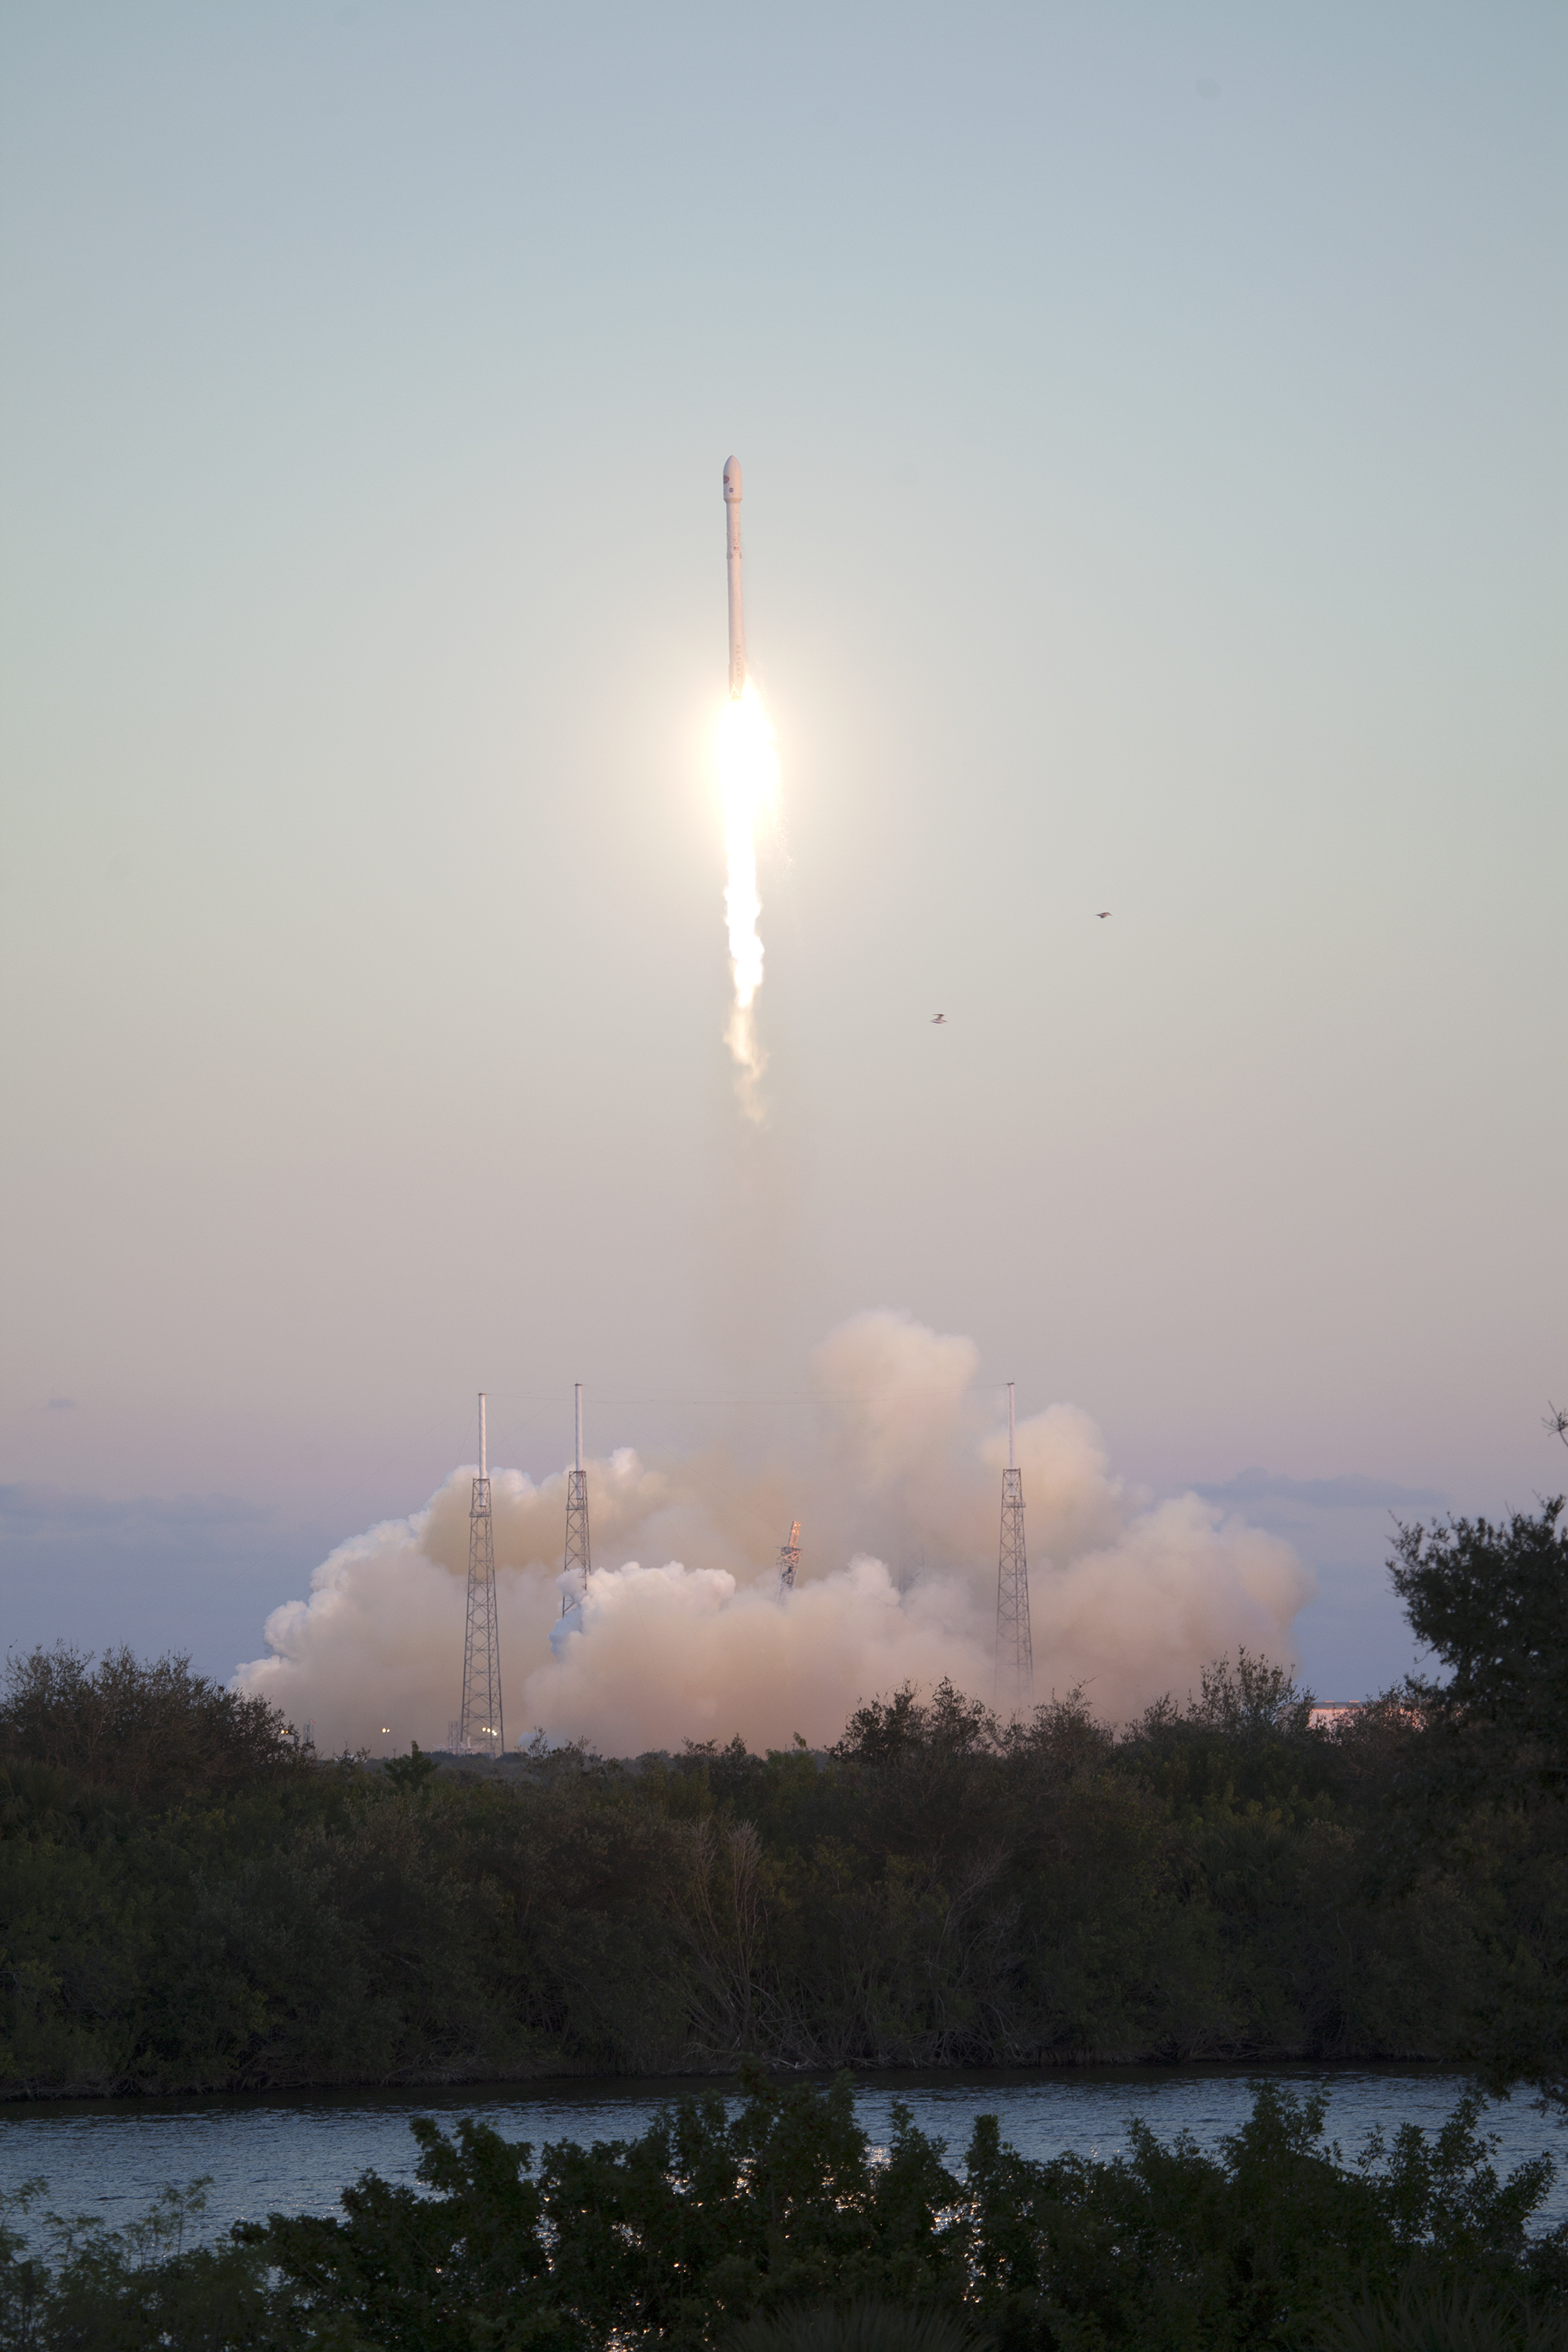

Deep Space Climate Observatory (DSCOVR) lifted off from Cape Canaveral

KSC-2015-1341 (02/11/2015) --- The SpaceX Falcon 9 rocket carrying NOAA’s Deep Space Climate Observatory spacecraft, or DSCOVR, lifts off from Space Launch Complex 40 at Cape Canaveral Air Force Station in Florida. Liftoff occurred at 6:03 p.m. EST. DSCOVR is a partnership between NOAA, NASA and the U.S. Air Force, and will maintain the nation's real-time solar wind monitoring capabilities.

Credit: NASA/Ben Smegelsky